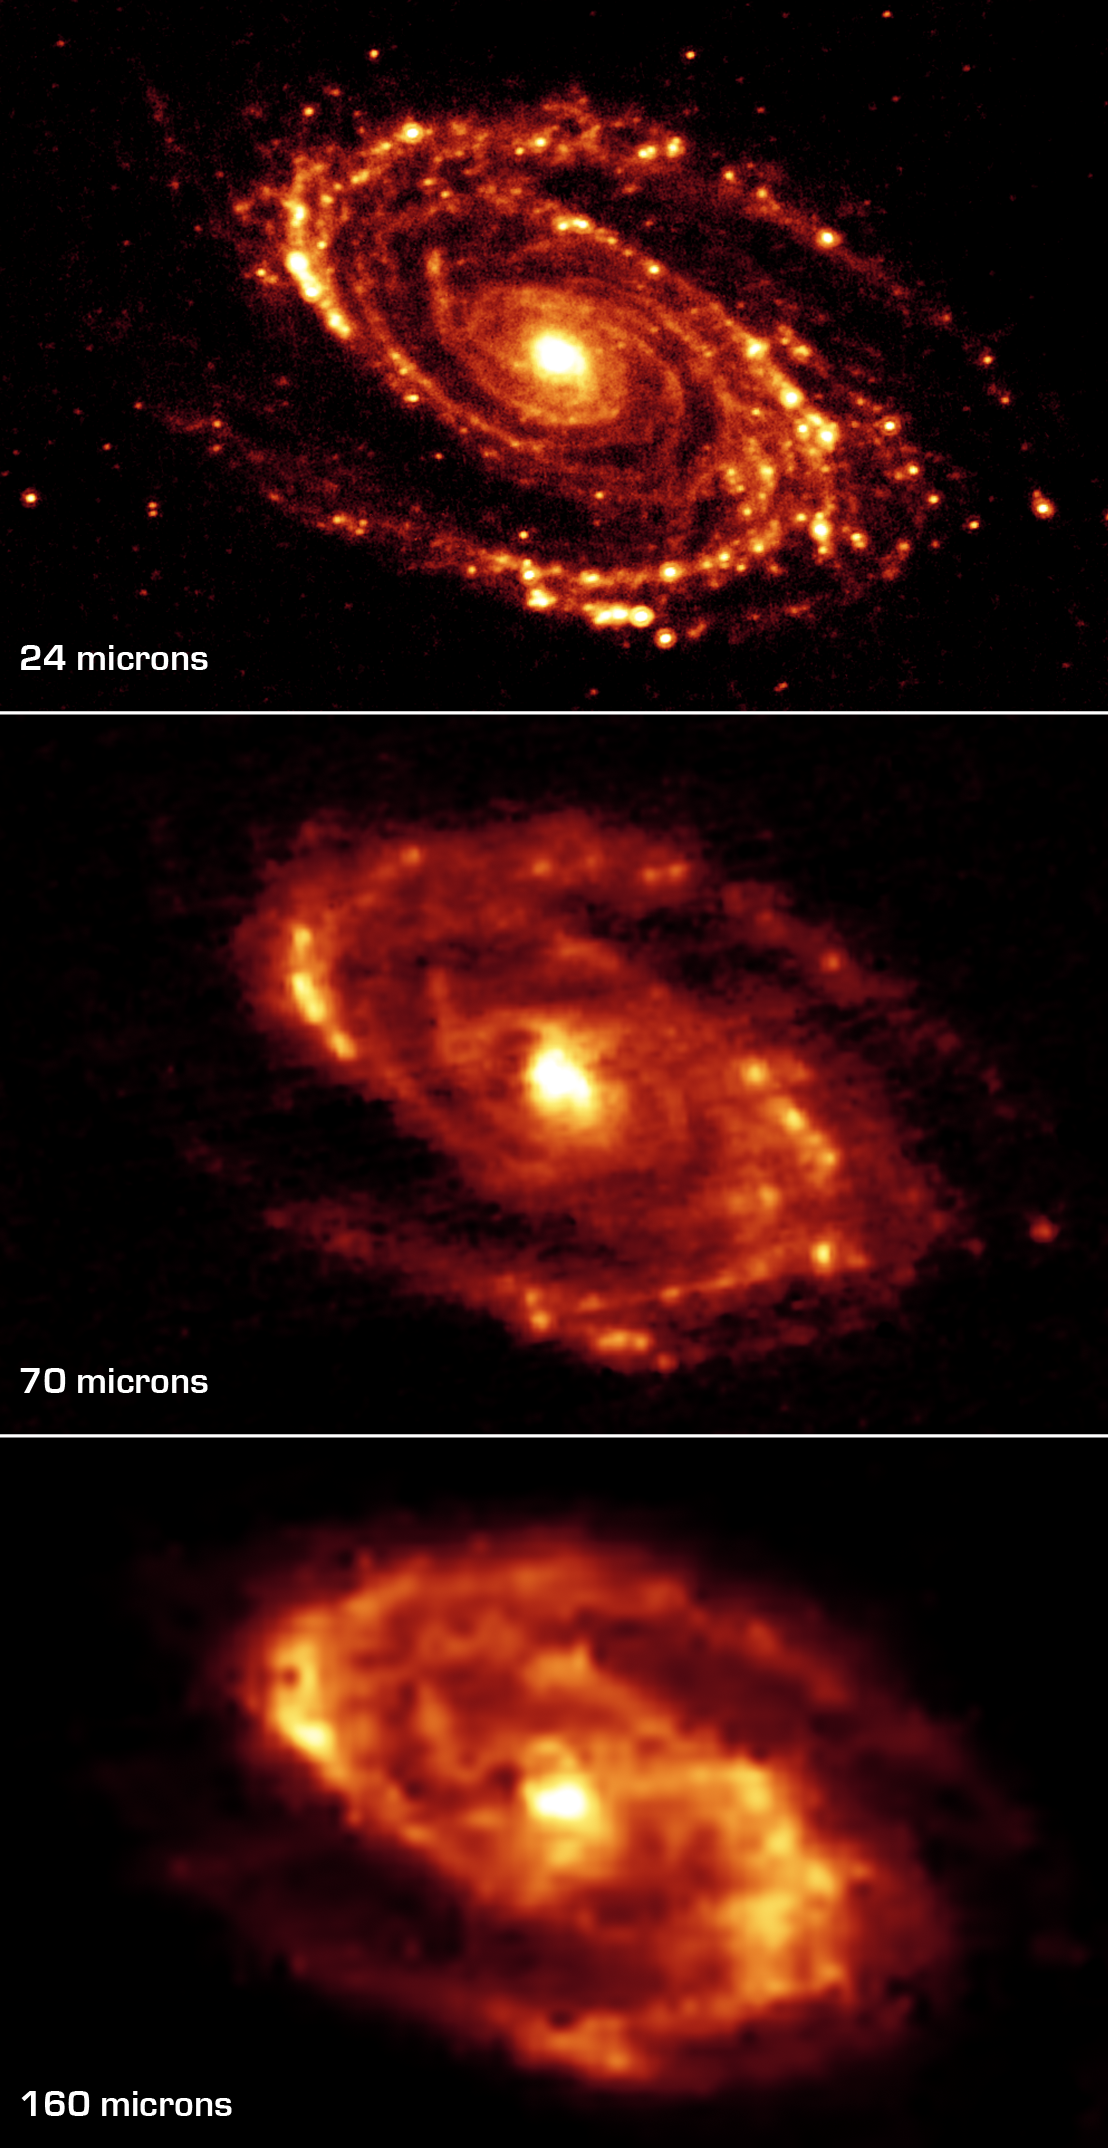

Long-Wavelength Infrared Views of Messier 81

The magnificent and dusty spiral arms of the nearby galaxy Messier 81 are highlighted in these NASA Spitzer Space Telescope images. Located in the northern constellation of Ursa Major (which also includes the Big Dipper), this galaxy is easily visible through binoculars or a small telescope. M81 is located at a distance of 12 million light-years.

The three-panel mosaic is a series of images obtained with the multiband imaging photometer for Spitzer. Thermal infrared emission at 24 microns (top), 70 microns (center) and 160 microns (bottom) is shown in the images. Note that the effective spatial resolution degrades as ones moves to longer wavelengths.

At these wavelengths, Spitzer sees the dust, rather than the stars, within the disc of silicates and carbonaceous grains. It is well-mixed with gas, which is best seen at radio wavelengths, to form the essential ingredients for future star formation.

Credit: NASA/JPL/Caltech/University of Arizona